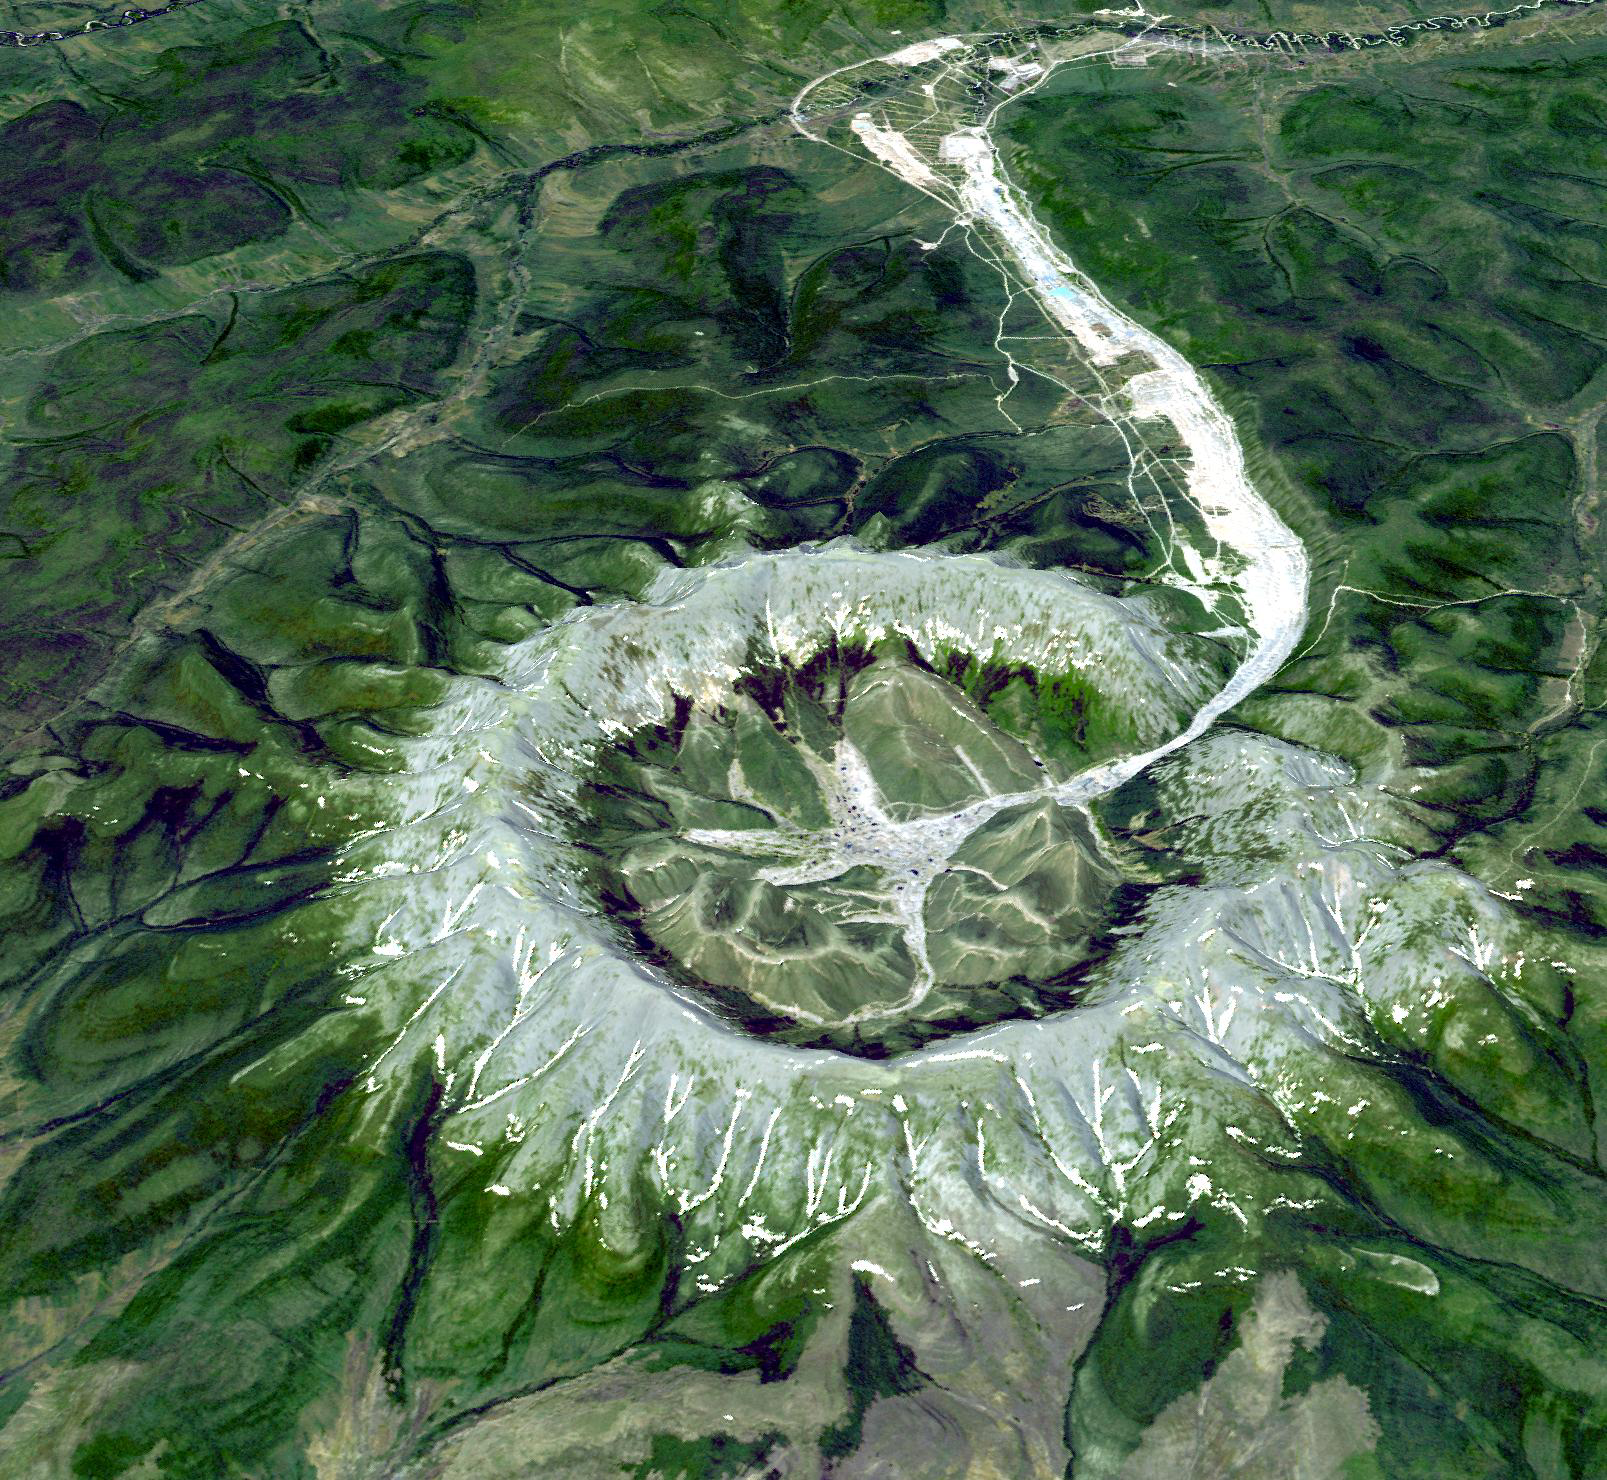

Kondyor Massif, Russia

This is neither an impact crater nor a volcano. It is a perfect circular intrusion, about 10 km in diameter with a topographic ridge up to 600 m high. The Kondyor Massif is located in Eastern Siberia, Russia, north of the city of Khabarovsk. It is a rare form of igneous intrusion called alkaline-ultrabasic massif and it is full of rare minerals. The river flowing out of it forms placer mineral deposits. Last year 4 tons of platinum were mined there. A remarkable and very unusual mineralogical feature of the deposit is the presence of coarse crystals of Pt-Fe alloy, coated with gold. This 3-D perspective view was created by draping a simulated natural color ASTER composite over an ASTER-derived digital elevation model.

The image was acquired on June 10, 2006, and is located at 57.6 degrees north latitude, 134.6 degrees east longitude.

The U.S. science team is located at NASA’s Jet Propulsion Laboratory, Pasadena, Calif. The Terra mission is part of NASA’s Science Mission Directorate.

Credit: NASA/GSFC/METI/ERSDAC/JAROS, and U.S./Japan ASTER Science Team